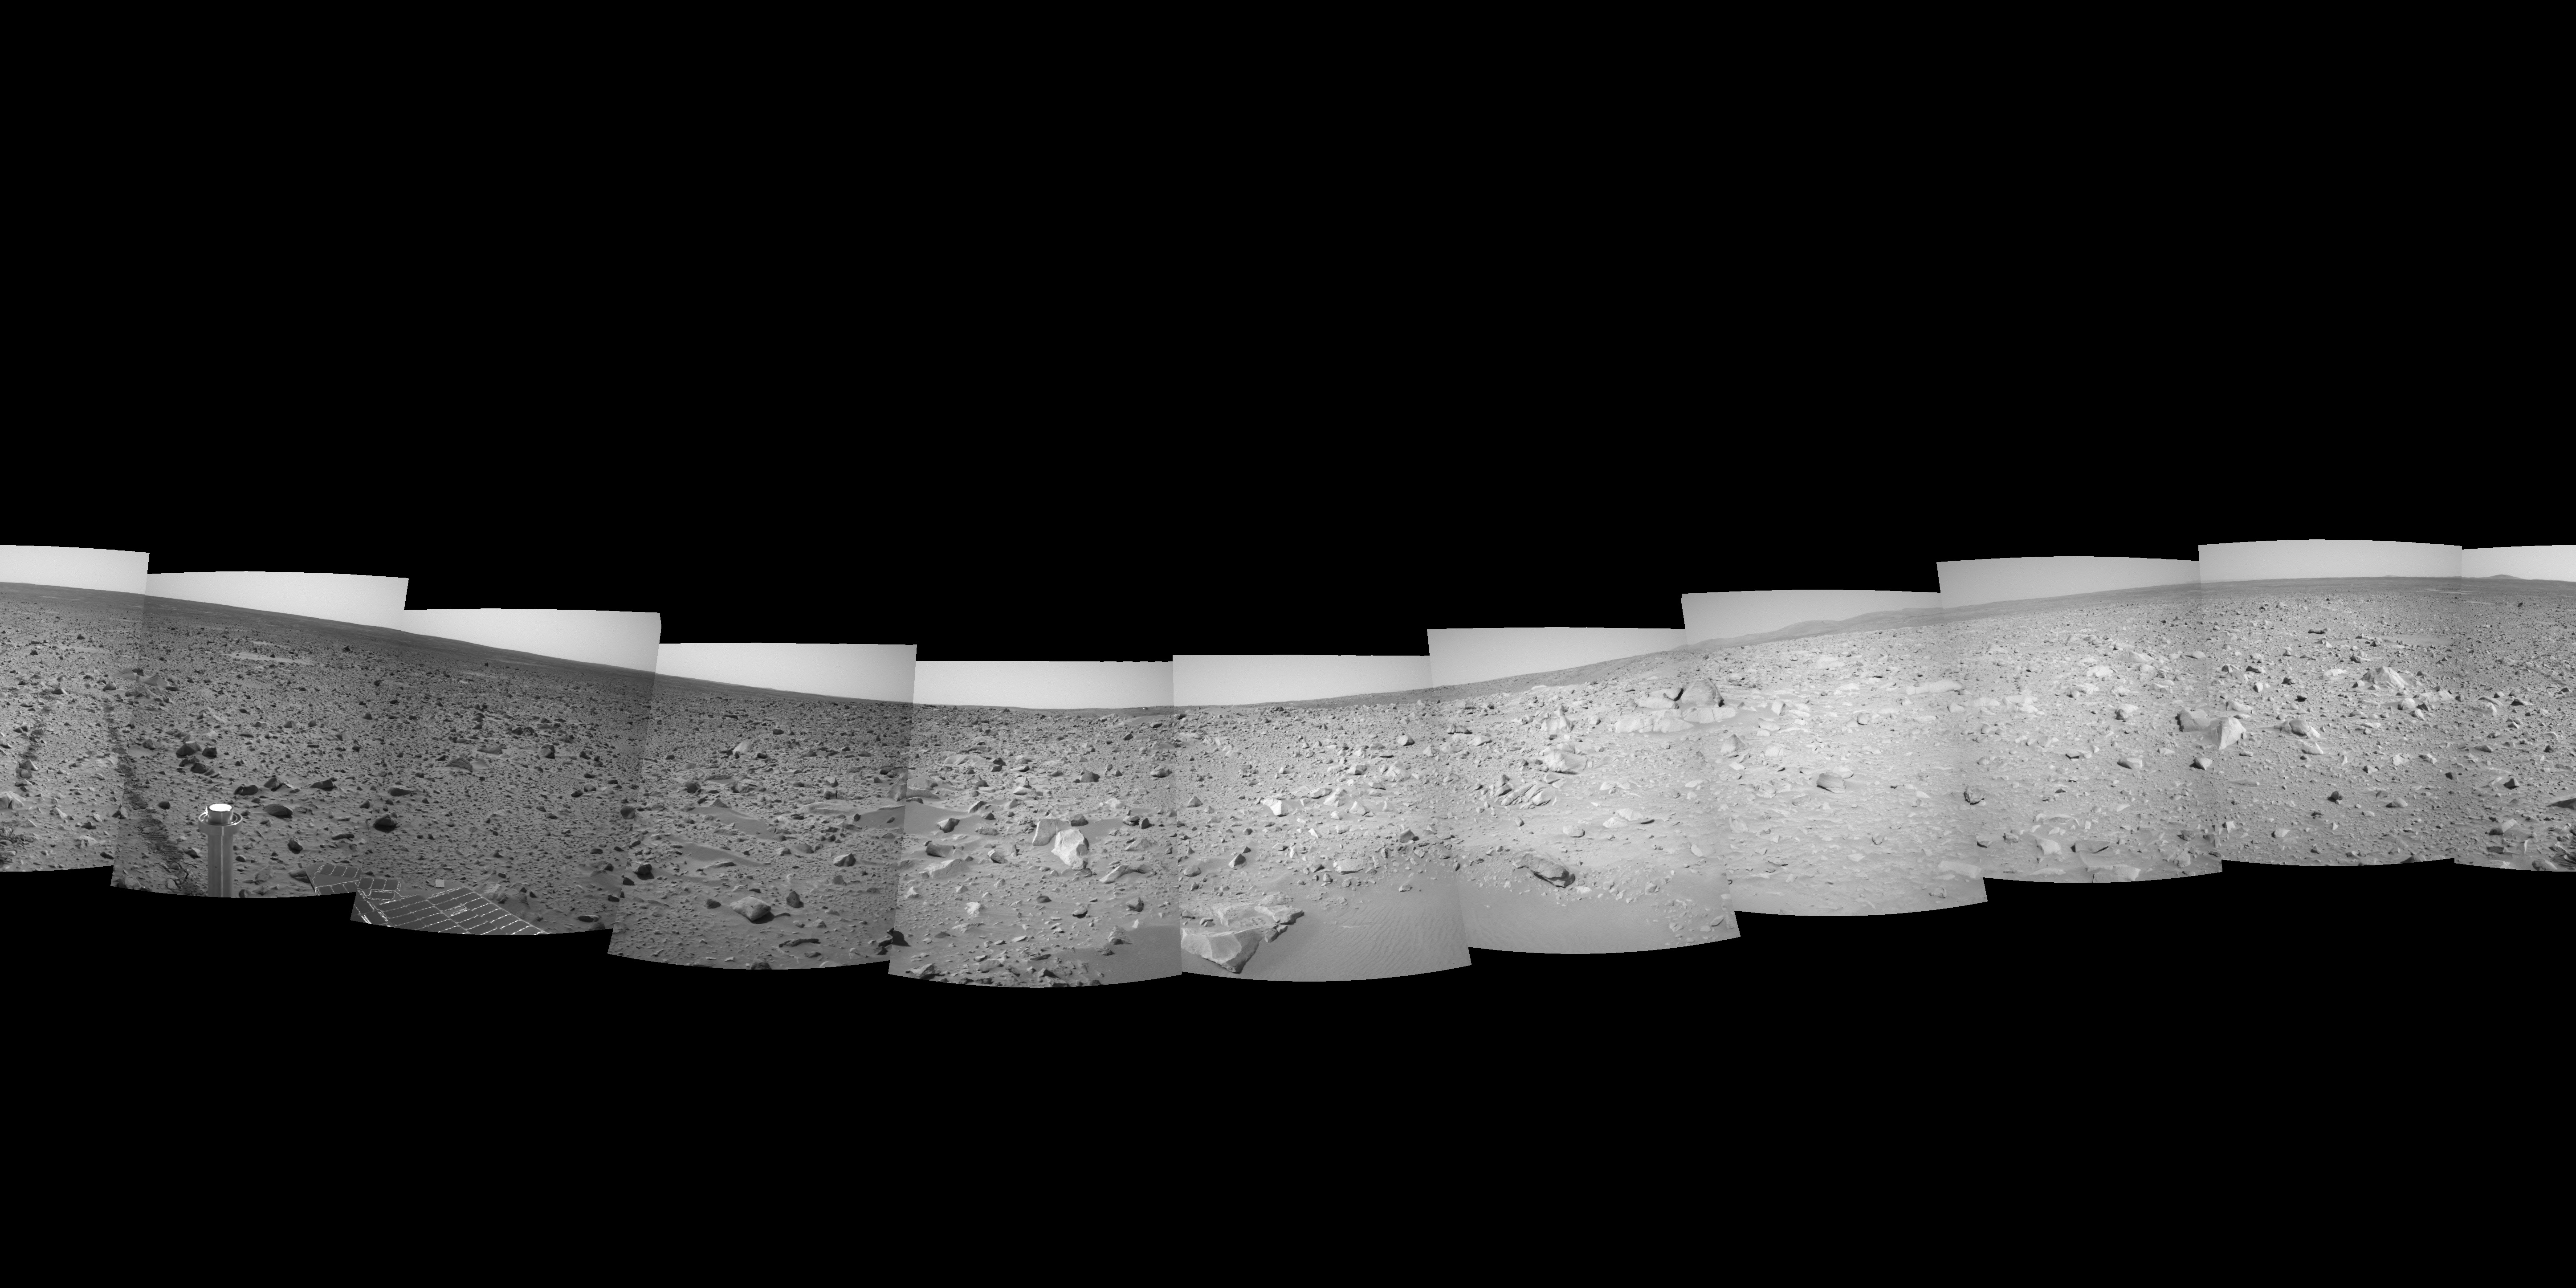

A Glimpse of What’s to Come

This 360-degree navigation camera mosaic was taken by Mars Exploration Rover Spirit on March 9, 2004, after a drive that brought the rover to less than 20 meters (66 feet) from the rim of the crater nicknamed “Bonneville.” The vista provides a glimpse of the far side of the rim. It also includes a close-up look at a 1-meter-tall (3.3-foot-tall) rock called “The Hole Point,” which which has served as a beacon for scientists and rover operators in guiding the rover toward the crest of this rim.

Scientists are anxious for Spirit to get to the very edge of the crater rim and peer down inside. From that vantage, Spirit will examine the floor and walls of the crater, where layers may be exposed that are older than the surface material on the terrain outside of the crater.

Credit: NASA/JPL/USGS